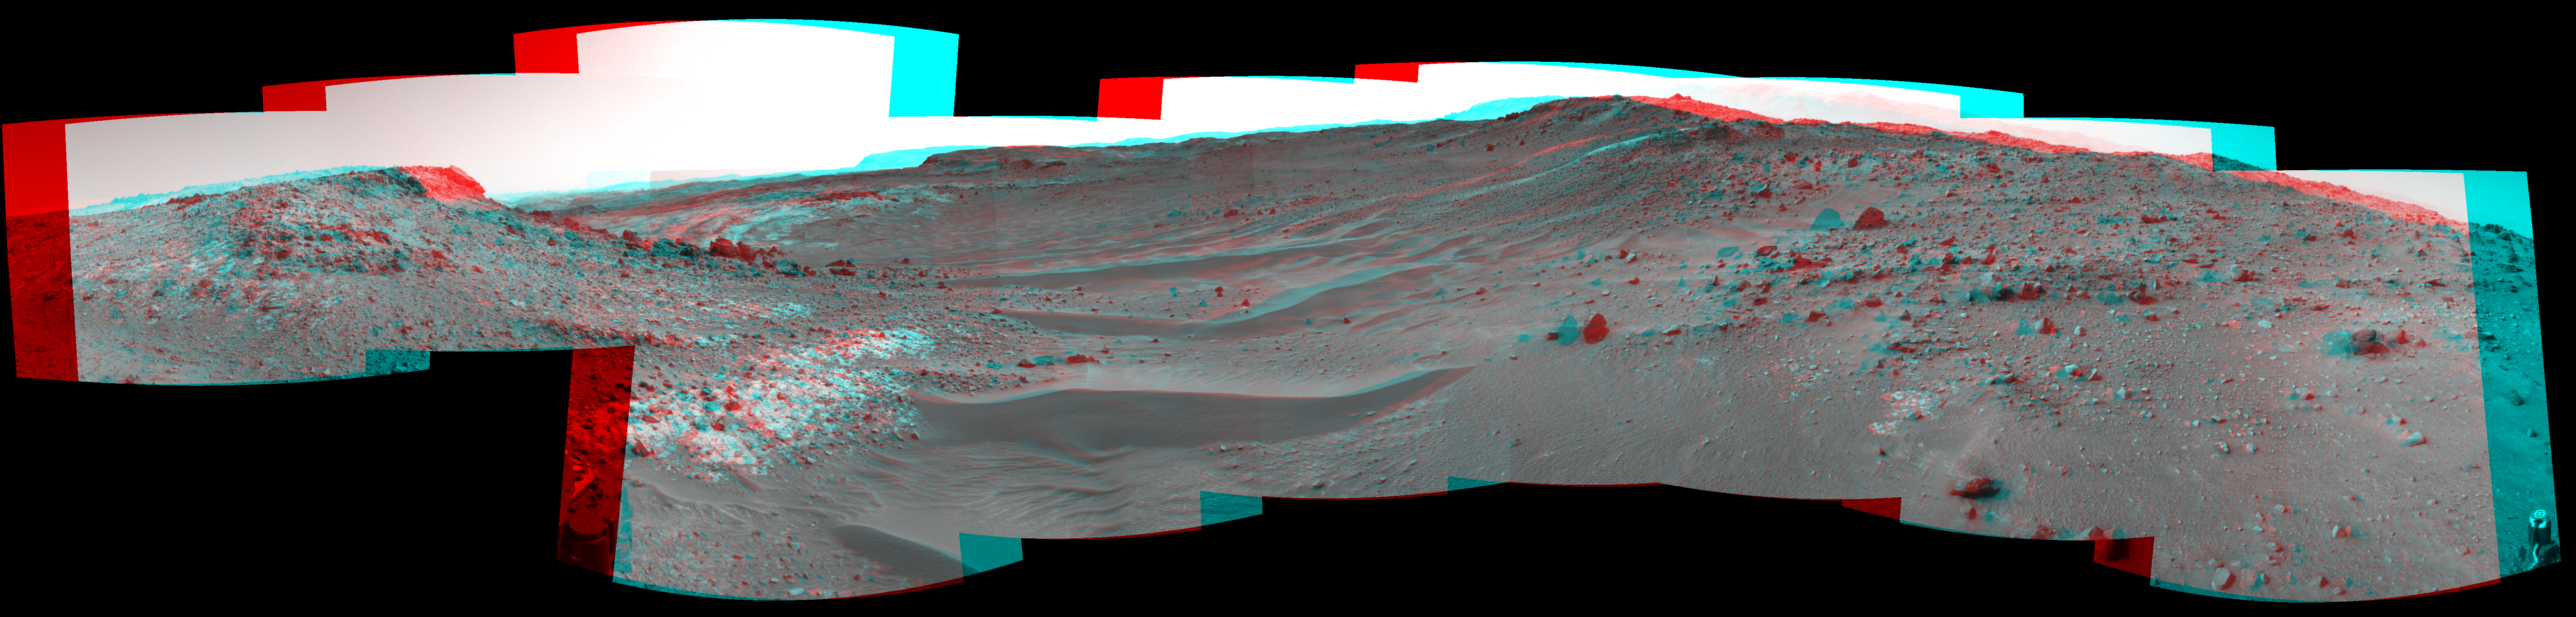

Curiosity View Ahead Through ‘Artist’s Drive’ (Stereo)

This stereo view from the Navigation Camera (Navcam) on NASA’s Curiosity Mars rover shows the terrain ahead of the rover as it makes its way westward through a valley called “Artist’s Drive.” The image appears three-dimensional when viewed through red-blue glasses with the red lens on the left.

The Navcam recorded the component images of this mosaic on April 10, 2015, during the 951st Martian Day, or sol, of Curiosity’s work on Mars. The valley is on the rover’s route toward a higher site on Mount Sharp than the “Pahrump Hills” area the mission investigated at the base of the layered mountain.

NASA’s Jet Propulsion Laboratory, a division of the California Institute of Technology, Pasadena, manages the Mars Science Laboratory Project for NASA’s Science Mission Directorate, Washington. JPL designed and built the project’s Curiosity rover and the rover’s Navcam.

Credit: NASA/JPL-Caltech